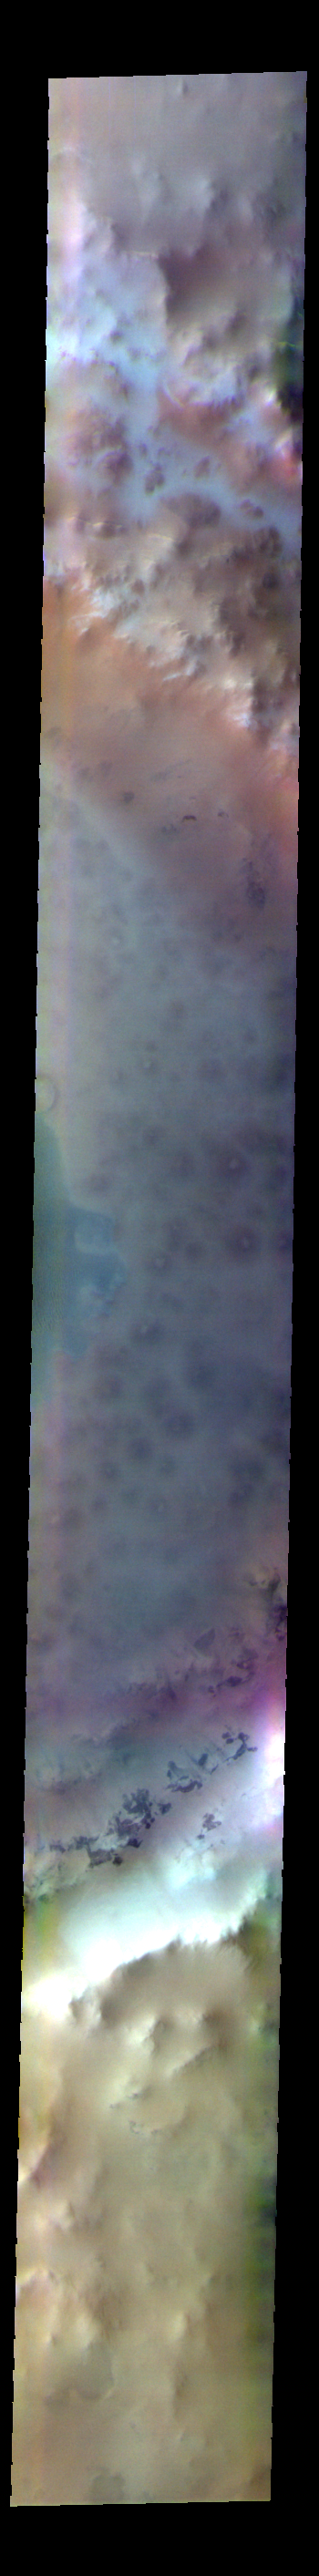

Lomonosov Crater – False Color

The THEMIS VIS camera contains 5 filters. The data from different filters can be combined in multiple ways to create a false color image. These false color images may reveal subtle variations of the surface not easily identified in a single band image. Today’s false color image shows part of Lomonosov Crater. Lomonosov Crater is 130km (81 miles) in diameter and is located in northern Acidalia Planitia.

The THEMIS VIS camera is capable of capturing color images of the Martian surface using five different color filters. In this mode of operation, the spatial resolution and coverage of the image must be reduced to accommodate the additional data volume produced from using multiple filters. To make a color image, three of the five filter images (each in grayscale) are selected. Each is contrast enhanced and then converted to a red, green, or blue intensity image. These three images are then combined to produce a full color, single image. Because the THEMIS color filters don’t span the full range of colors seen by the human eye, a color THEMIS image does not represent true color. Also, because each single-filter image is contrast enhanced before inclusion in the three-color image, the apparent color variation of the scene is exaggerated. Nevertheless, the color variation that does appear is representative of some change in color, however subtle, in the actual scene. Note that the long edges of THEMIS color images typically contain color artifacts that do not represent surface variation.

Credit: NASA/JPL-Caltech/ASU